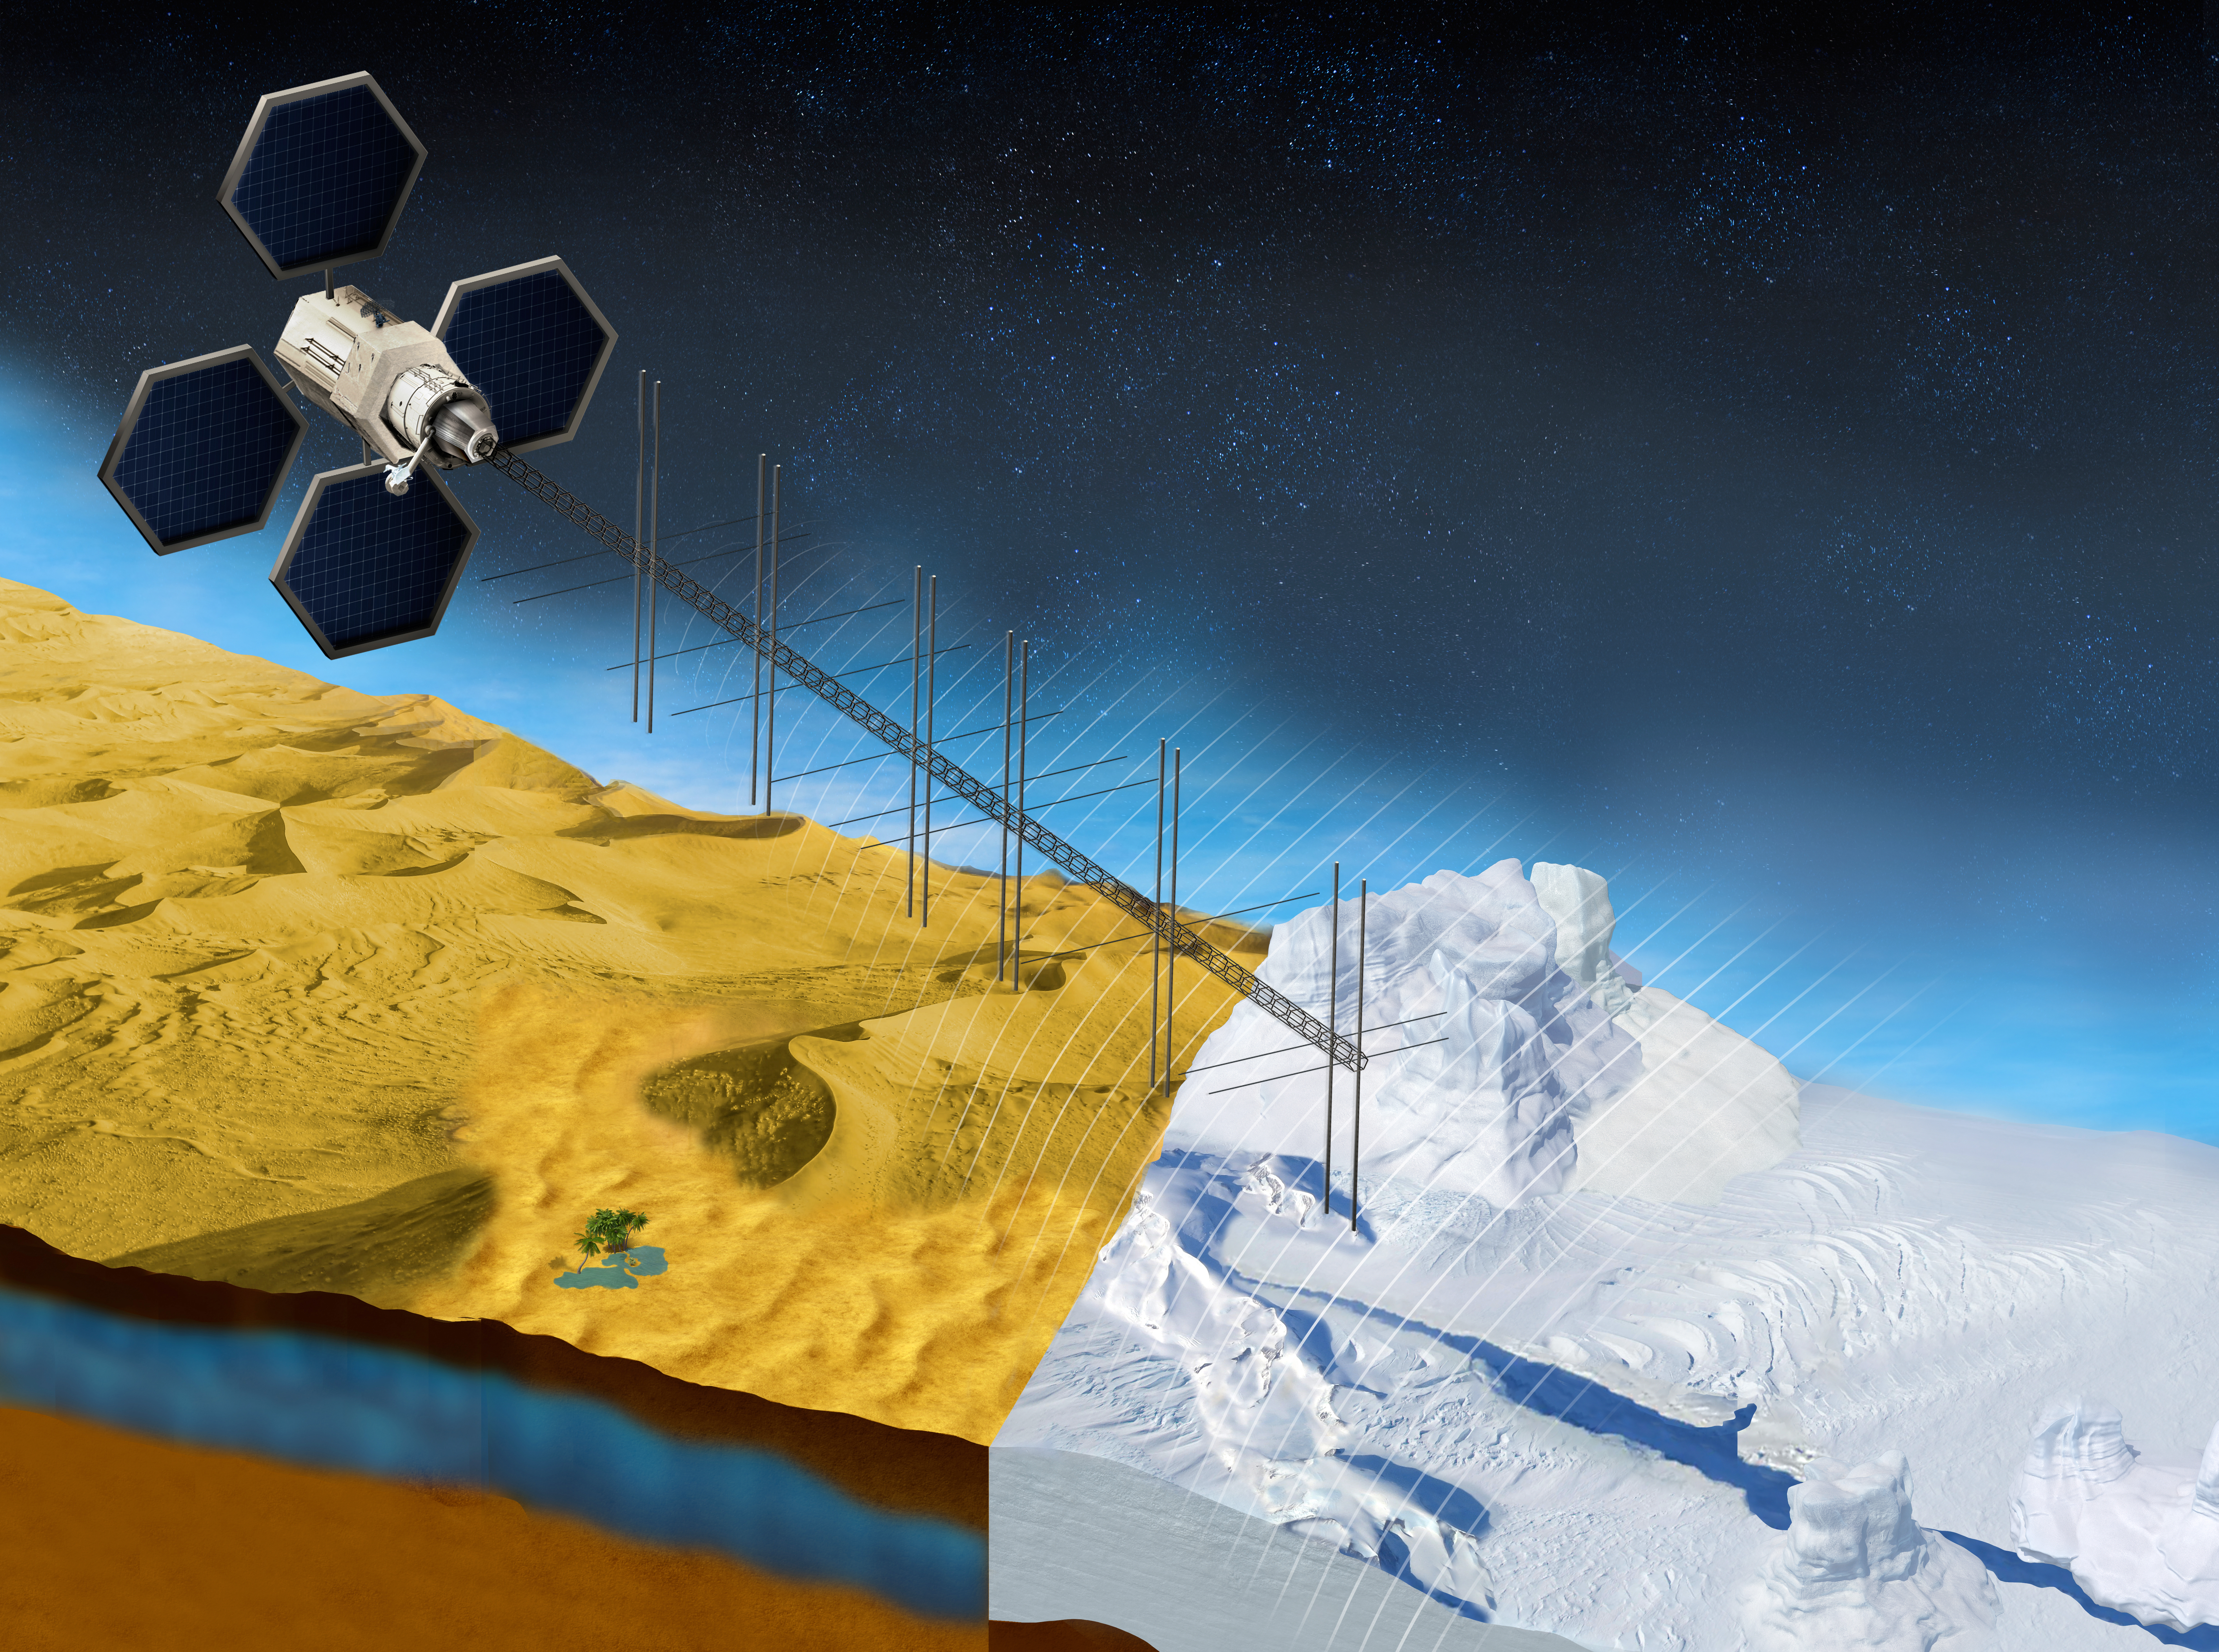

OASIS Study Project (Illustration)

The OASIS project seeks to study fresh water aquifers in the desert as well as ice sheets in places like Greenland. This illustration shows what a satellite with a proposed radar instrument for the mission could look like.

Credit: NASA/JPL-Caltech